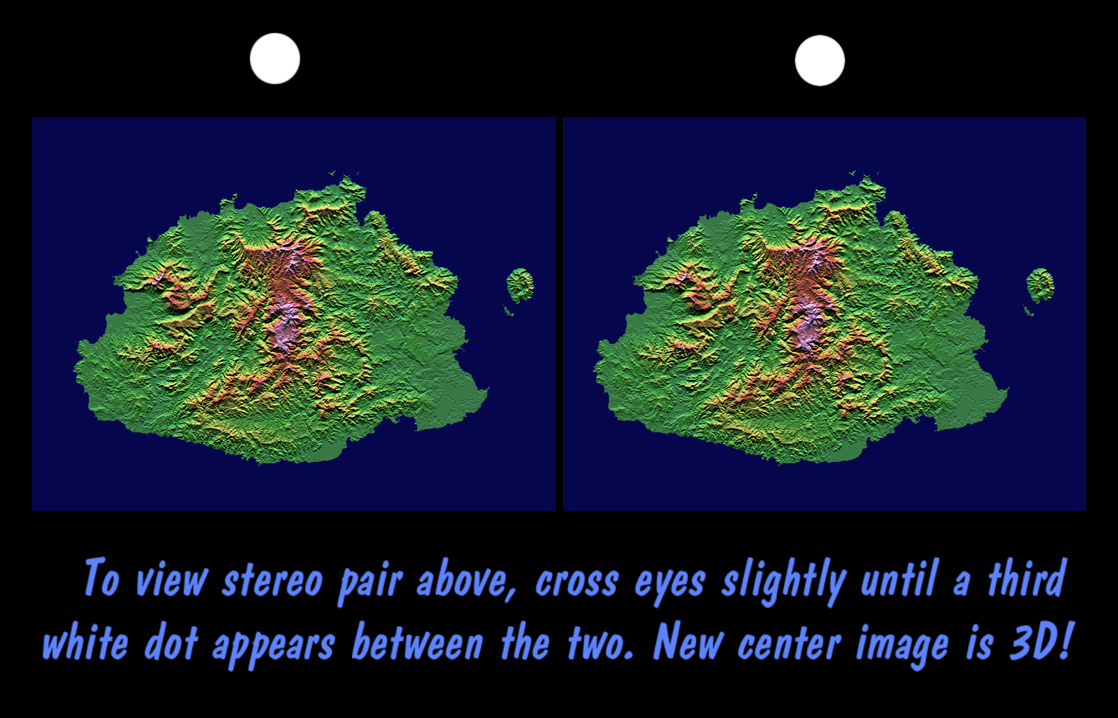

SRTM Stereo Pair: Fiji Islands

The Sovereign Democratic Republic of the Fiji Islands, commonly known as Fiji, is an independent nation consisting of some 332 islands surrounding the Koro Sea in the South Pacific Ocean. This topographic image shows Viti Levu, the largest island in the group. With an area of 10,429 square kilometers (about 4000 square miles), it comprises more than half the area of the Fiji Islands. Suva, the capital city, lies on the southeast shore. The Nakauvadra, the rugged mountain range running from north to south, has several peaks rising above 900 meters (about 3000 feet). Mount Tomanivi, in the upper center, is the highest peak at 1324 meters (4341 feet). The distinct circular feature on the north shore is the Tavua Caldera, the remnant of a large shield volcano that was active about 4 million years ago. Gold has been mined on the margin of the caldera since the 1930s. The Nadrau plateau is the low relief highland in the center of the mountain range. The coastal plains in the west, northwest and southeast account for only 15 percent of Viti Levu’s area but are the main centers of agriculture and settlement.

This stereoscopic view was generated using preliminary topographic data from the Shuttle Radar Topography Mission. A computer-generated artificial light source illuminates the elevation data from the top (north) to produce a pattern of light and shadows. Slopes facing the light appear bright, while those facing away are shaded. Also, colors show the elevation as measured by SRTM. Colors range from green at the lowest elevations to pink at the highest elevations. This image contains about 1300 meters (4300 feet) of total relief. The stereoscopic effect was created by first draping the shading and colors back over the topographic data and then generating two differing perspectives, one for each eye. The 3-D perception is achieved by viewing the left image with the right eye and the right image with the left eye (cross-eyed viewing), or by downloading and printing the image pair and viewing them with a stereoscope. When stereoscopically merged, the result is a vertically exaggerated view of the Earth’s surface in its full three dimensions.

This image was acquired by SRTM aboard the Space Shuttle Endeavour, launched on February 11, 2000. SRTM used the same radar instrument that comprised the Spaceborne Imaging Radar-C/X-Band Synthetic Aperture Radar (SIR-C/X-SAR) that flew twice on the Space Shuttle Endeavour in 1994. SRTM was designed to collect three-dimensional measurements of the Earth’s surface. To collect the 3-D data, engineers added a 60-meter-long (about 200 feet) mast, installed additional C-band and X-band antennas, and improved tracking and navigation devices. The mission is a cooperative project between the National Aeronautics and Space Administration (NASA), the National Imagery and Mapping Agency (NIMA) of the U.S. Department of Defense (DoD), and the German and Italian space agencies. It is managed by NASA’s Jet Propulsion Laboratory, Pasadena, CA, for NASA’s Earth Science Enterprise, Washington, DC.

Size: 192 km (119 miles) x 142 km (88 miles)
Location: 17.8 deg. South lat., 178.0 deg. East lon.
Orientation: North at top
Date Acquired: February 19, 2000
Image: NASA/JPL/NIMA

Credit: NASA/JPL